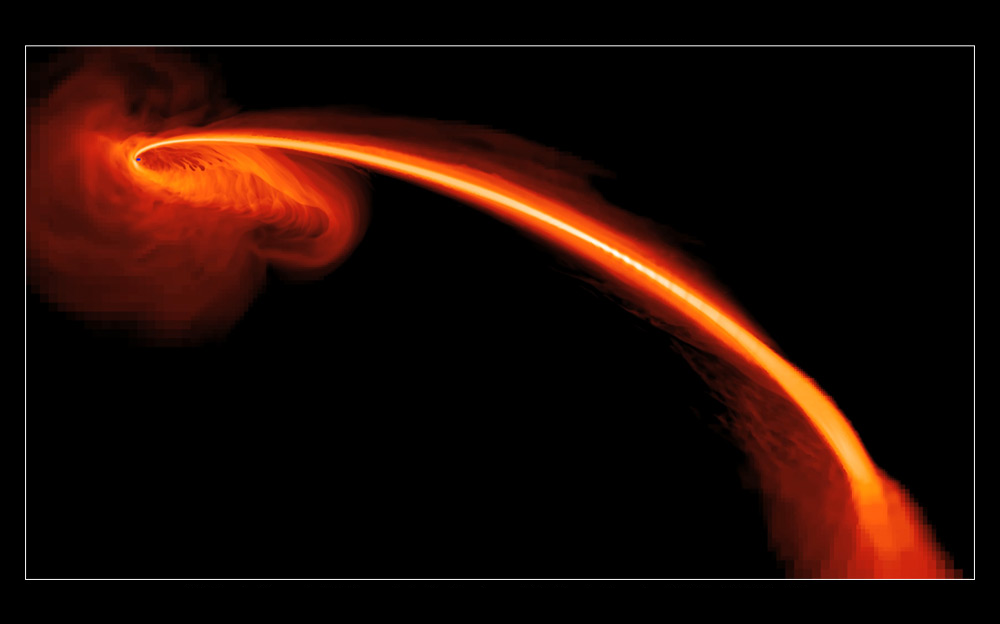

Black Hole Erupts

Poster version

Animation AAnimation B

This computer-simulated image shows gas from a tidally shredded star falling into a black hole. Some of the gas also is being ejected at high speeds into space. Astronomers observed the flare in ultraviolet light using NASA’s Galaxy Evolution Explorer, and in optical light using the Pan-STARRS1 telescope on Mount Haleakala, Hawaii. The light comes from gas falling into the black hole, and glowing helium from the star’s helium-rich gas expelled from the system.

The California Institute of Technology in Pasadena leads the Galaxy Evolution Explorer mission and is responsible for science operations and data analysis. NASA’s Jet Propulsion Laboratory, also in Pasadena, manages the mission and built the science instrument. The mission was developed under NASA’s Explorers Program managed by the Goddard Space Flight Center, Greenbelt, Md. Researchers sponsored by Yonsei University in South Korea and the Centre National d’Etudes Spatiales (CNES) in France collaborated on this mission.

Credit: NASA/JPL-Caltech/JHU/UCSC